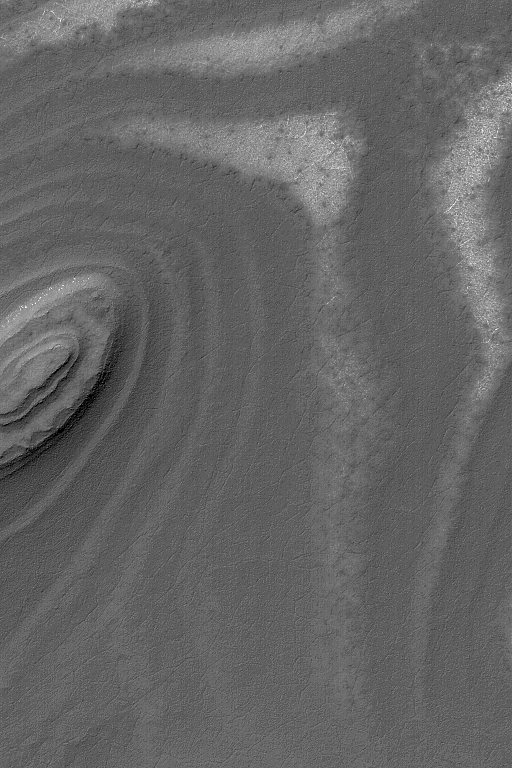

Layered Slopes

4 June 2004
This Mars Global Surveyor (MGS) Mars Orbiter Camera (MOC) image shows exposures of layered material on slopes in the south polar region near 81.9°S, 72.2°W. Layers record the history of a place, but accessing the information contained in these layers may one day require a visit by a human or robotic explorer. The south polar layers, in general, are believed to be accumulations of dust and ice that were built up in the most recent billion years or so. However, they could just as easily be sedimentary rocks from much earlier in martian history. The picture covers an area about 3 km (1.9 mi) across. The scene is illuminated by sunlight from the upper left.

Credit: NASA/JPL/Malin Space Science Systems